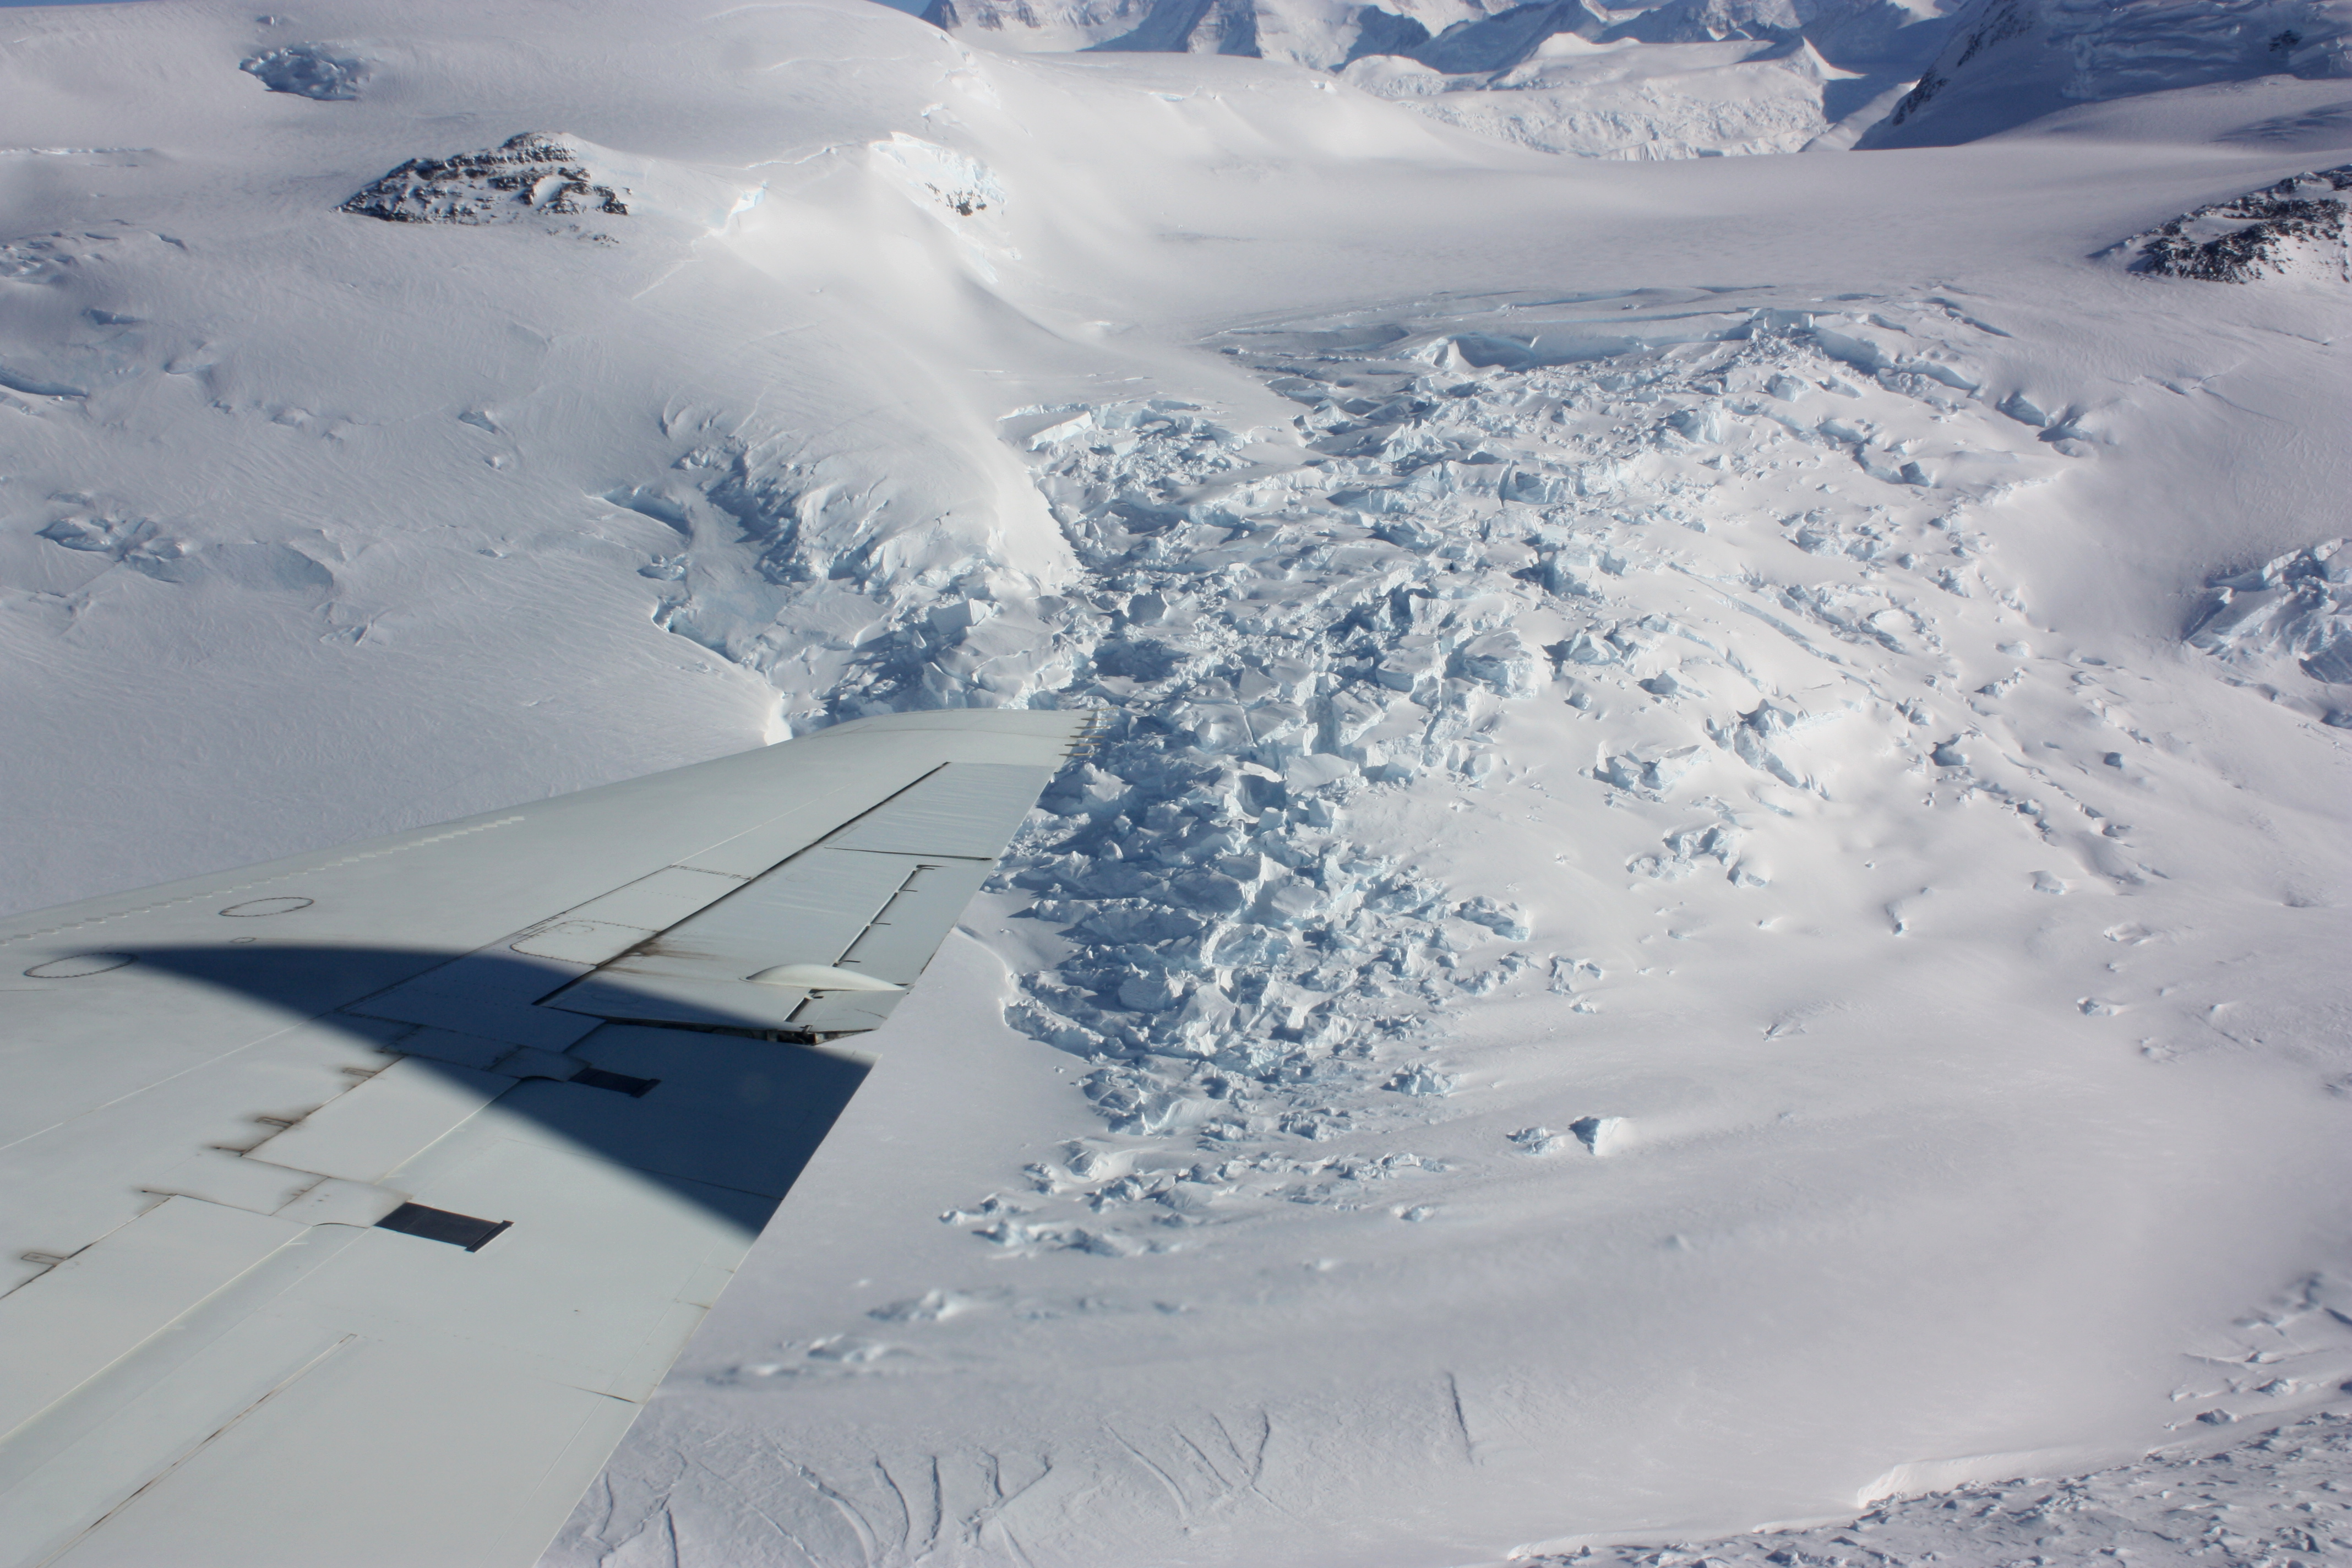

Broken ice

An area of broken glacier ice seen from the IceBridge DC-8 on Oct. 22, 2012. NASA's Operation IceBridge is an airborne science mission to study Earth's polar ice.

Credit: NASA / George Hale